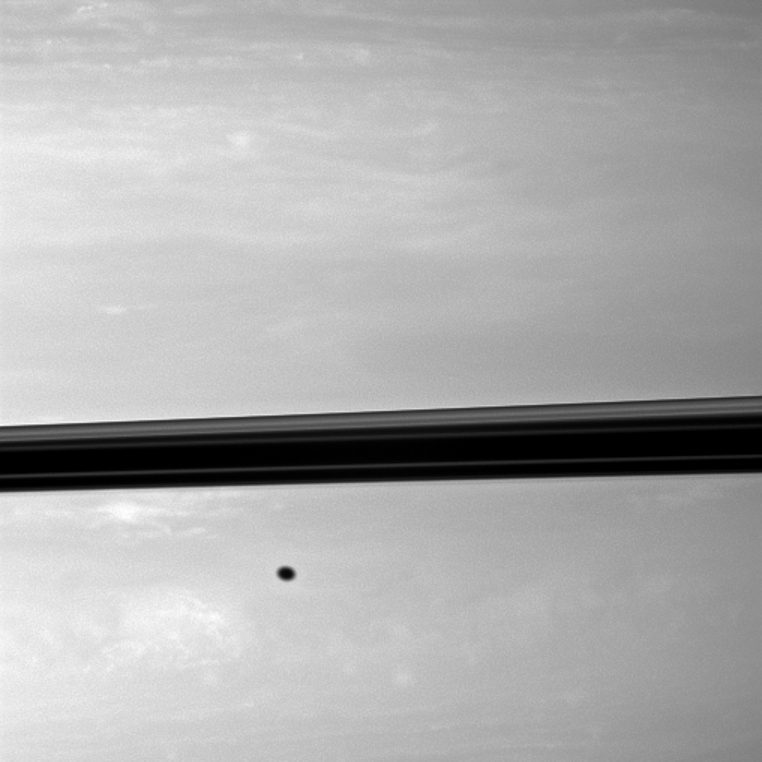

Shadow Freckle

Appearing like a freckle on the face of Saturn, a shadow from the moon Enceladus blemishes the planet just below the ringplane in this Cassini spacecraft image.

Enceladus is not shown here. This view looks toward the northern, sunlit side of the rings from just above the ringplane.

The image was taken with the Cassini spacecraft wide-angle camera on Dec. 10, 2009 using a spectral filter sensitive to wavelengths of near-infrared light centered at 752 nanometers. The view was acquired at a distance of approximately 537,000 kilometers (334,000 miles) from Saturn and at a Sun-Saturn-spacecraft, or phase, angle of 42 degrees. Scale in the original image was 57 kilometers (35 miles) per pixel. The image was contrast enhanced and magnified by a factor of 1.5 to enhance the visibility of surface features.

The Cassini-Huygens mission is a cooperative project of NASA, the European Space Agency and the Italian Space Agency. The Jet Propulsion Laboratory, a division of the California Institute of Technology in Pasadena, manages the mission for NASA’s Science Mission Directorate, Washington, D.C. The Cassini orbiter and its two onboard cameras were designed, developed and assembled at JPL. The imaging operations center is based at the Space Science Institute in Boulder, Colo.

Credit: NASA/JPL/Space Science Institute